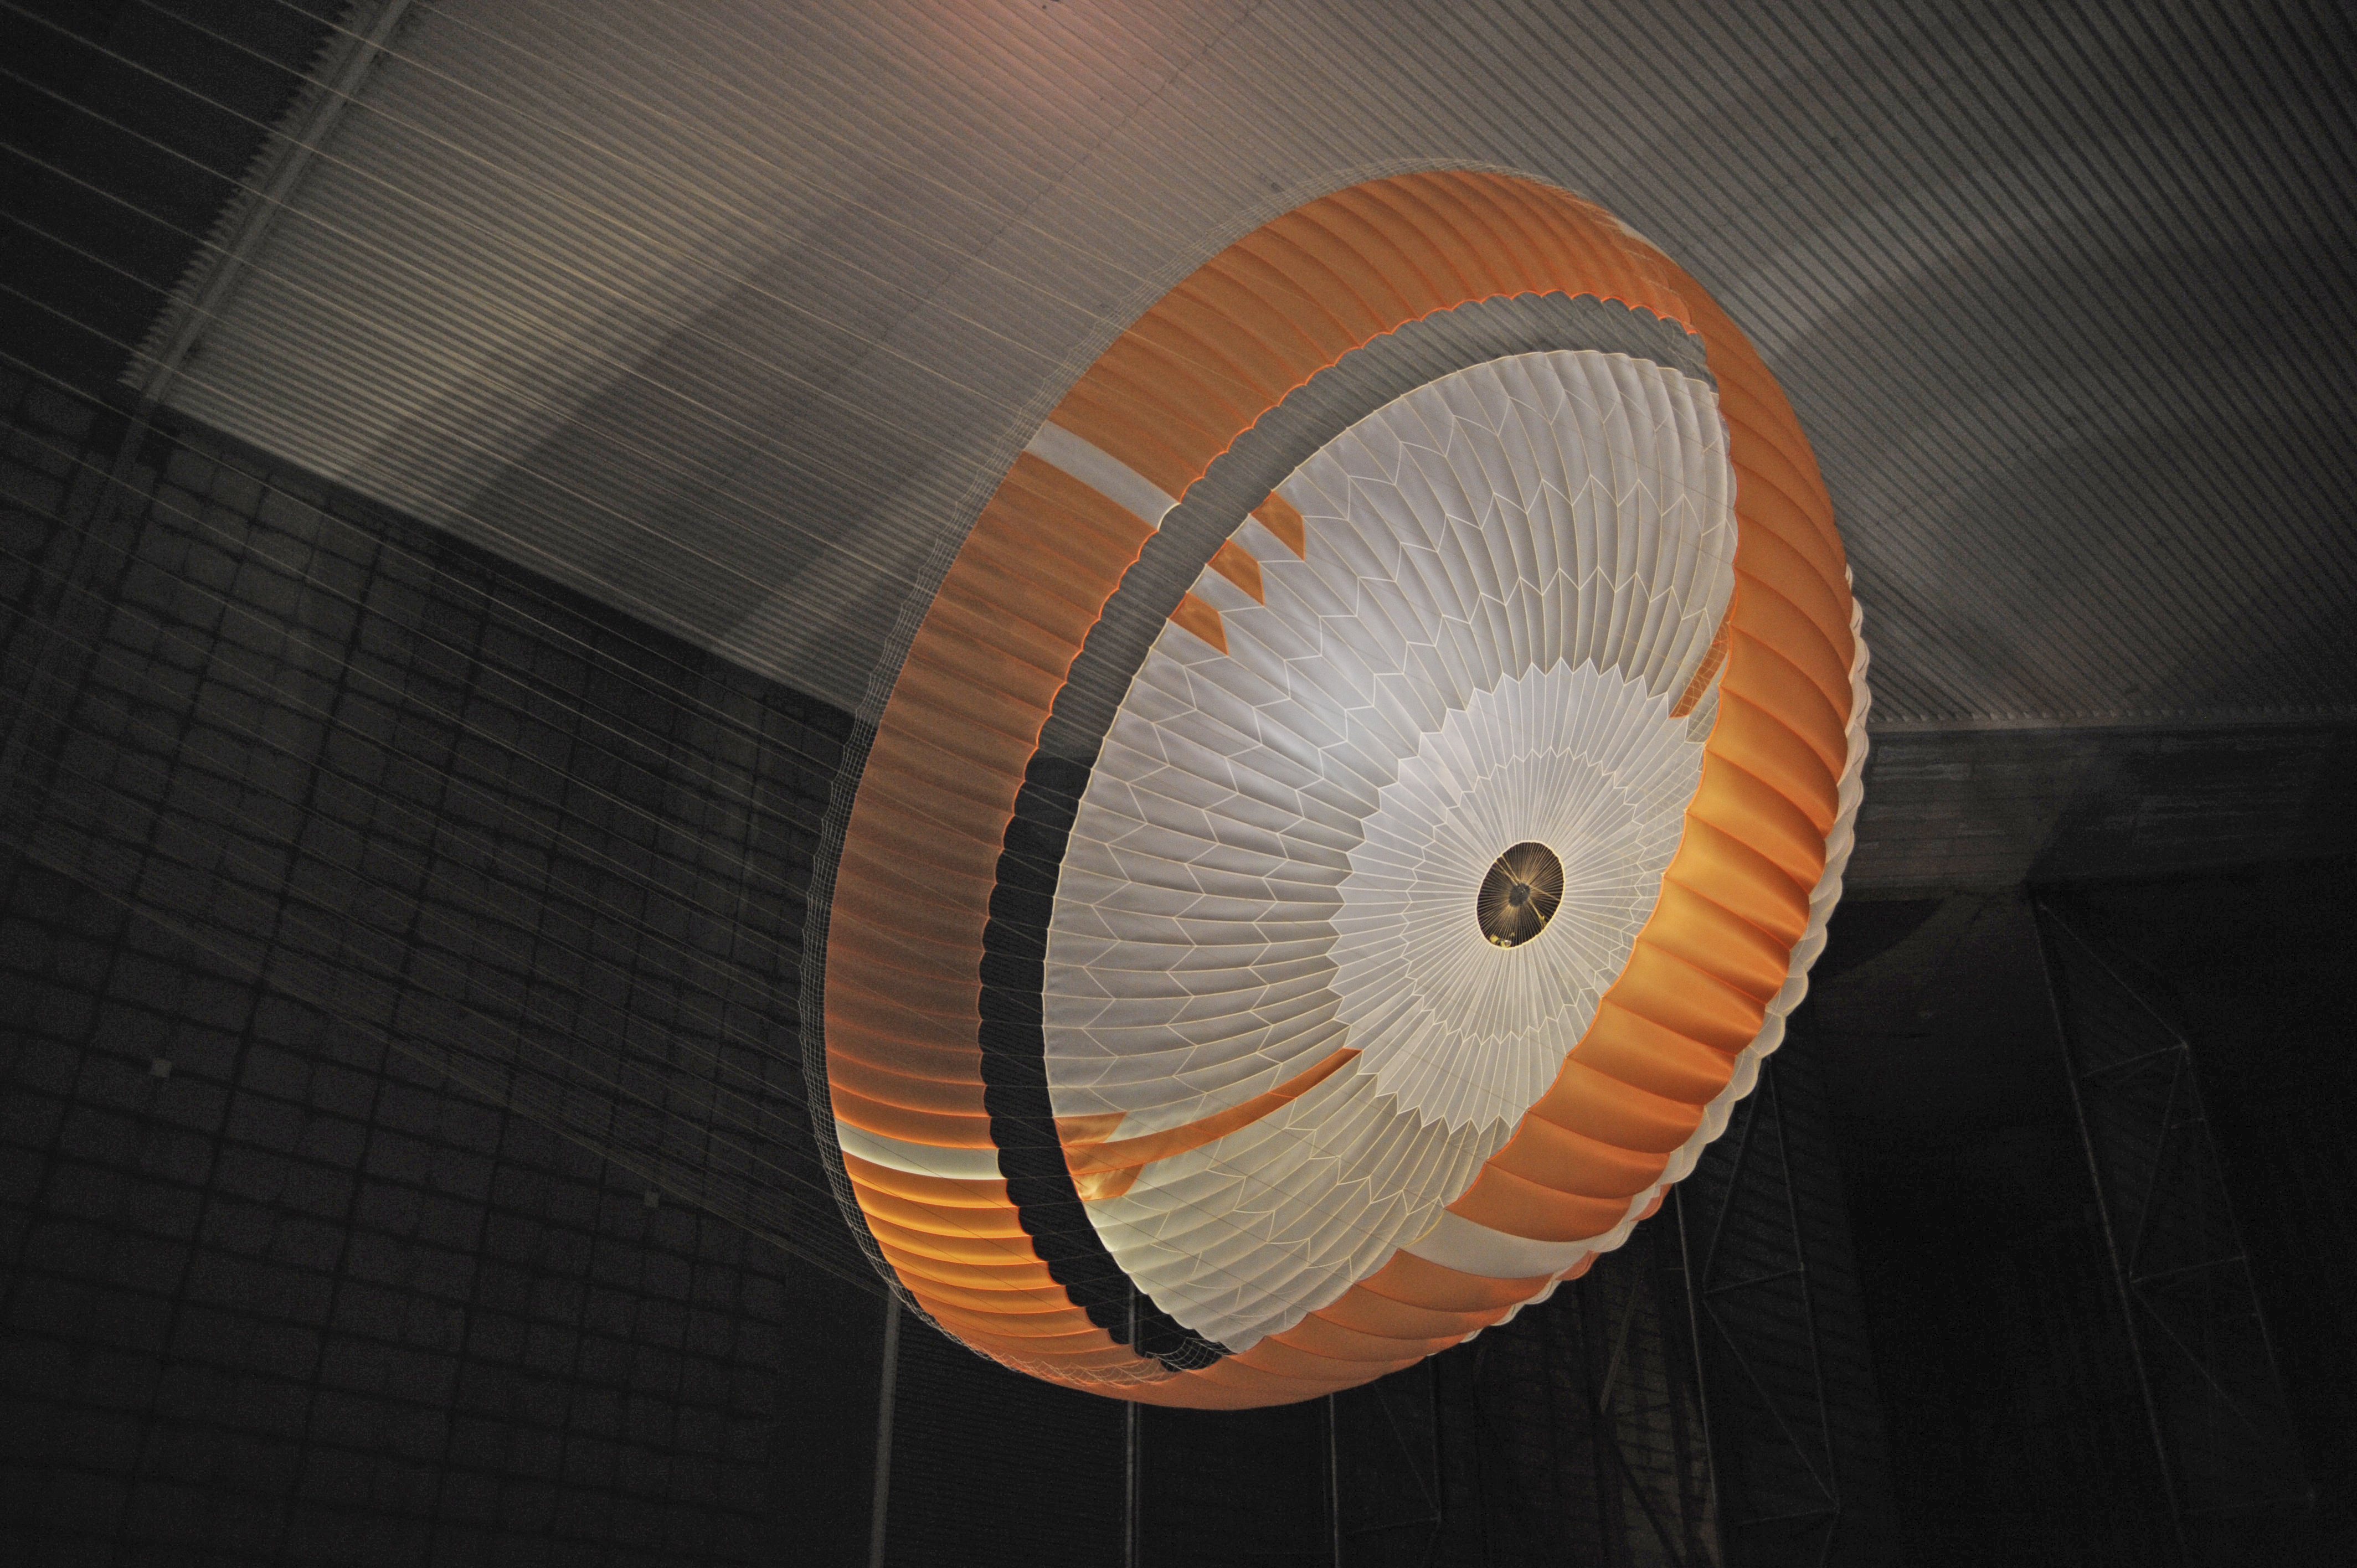

Parachute Opening During Tests for Mars Science Laboratory

Testing during March and April 2009 inside the world’s largest wind tunnel, at NASA Ames Research Center, Moffett Field, Calif., qualified the parachute for NASA’s next Mars rover.

The parachute for NASA’s Mars Science Laboratory mission, to be launched in 2011 and land on Mars in 2012, is the largest ever built to fly on an extraterrestrial mission.

This image shows the qualification-test parachute beginning to open a few seconds after it was launched from a mortar into an 80-mile-per-hour (36-meter-per-second) wind.

The parachute uses a configuration called disk-gap-band. It has 80 suspension lines, measures more than 50 meters (165 feet) in length, and opens to a diameter of nearly 16 meters (51 feet). Most of the orange and white fabric is nylon, though a small disk of heavier polyester is used near the vent in the apex of the canopy due to higher stresses there.

Pioneer Aerospace, South Windsor, Conn., built the parachutes for testing and for flying on the Mars Science Laboratory. The wind tunnel used for the testing is part of the National Full-Scale Aerodynamics Complex, operated by the Arnold Engineering Development Center of the U.S. Air Force. NASA’s Jet Propulsion Laboratory, Pasadena, Calif., is building and testing the Mars Science Laboratory spacecraft for the NASA Science Mission Directorate, Washington. JPL is a division of the California Institute of Technology.

Credit: NASA/JPL-Caltech